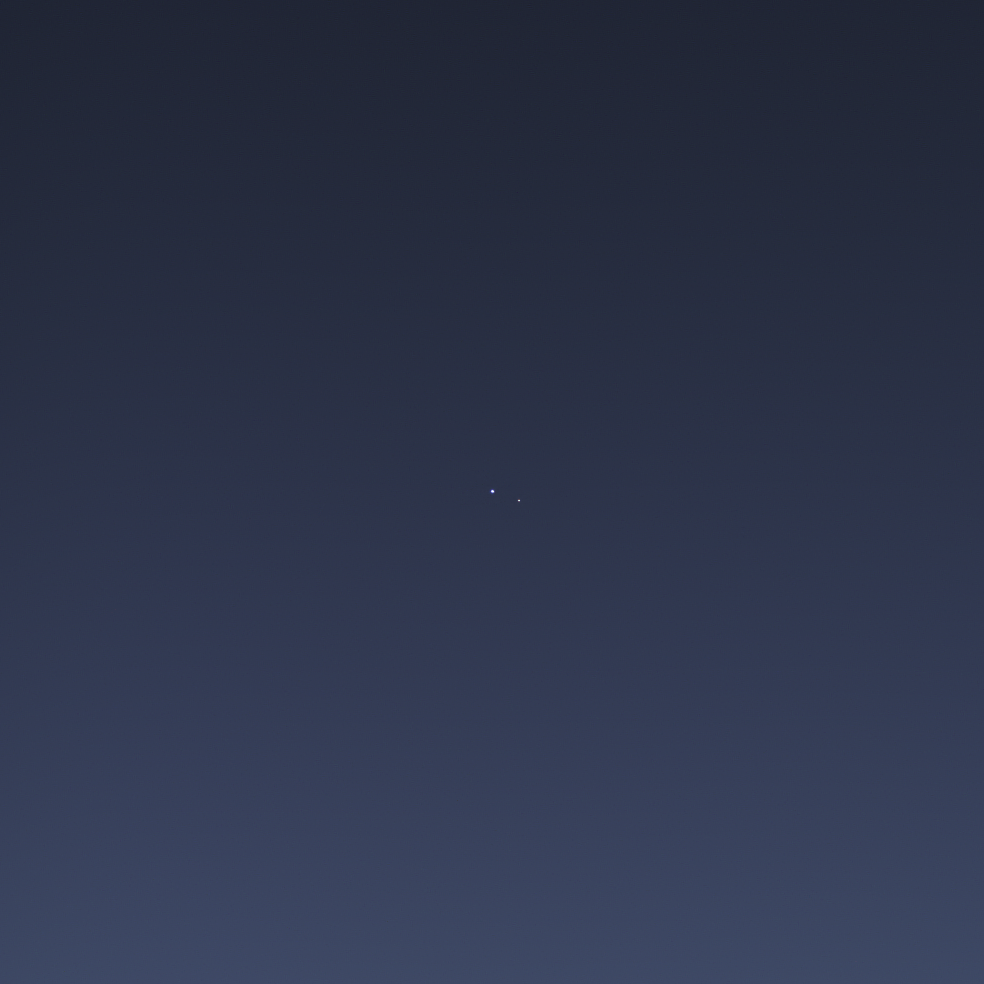

One Special Day in the Life of Planet Earth

The cameras on NASA’s Cassini spacecraft captured this rare look at Earth and its moon from Saturn orbit on July 19, 2013. Taken while performing a large wide-angle mosaic of the entire Saturn ring system, narrow-angle camera images were deliberately inserted into the sequence in order to image Earth and its moon. This is the second time that Cassini has imaged Earth from within Saturn’s shadow, and only the third time ever that our planet has been imaged from the outer solar system.

Earth is the blue point of light on the left; the moon is fainter, white, and on the right. Both are seen here through the faint, diffuse E ring of Saturn. Earth was brighter than the estimated brightness used to calculate the narrow-angle camera exposure times. Hence, information derived from the wide-angle camera images was used to process this color composite.

Both Earth and the moon have been increased in brightness for easy visibility; in addition, brightness of the moon has been increased relative to Earth, and the brightness of the E ring has been increased as well.

Images taken using red, green and blue spectral filters were combined to create this natural color view. (The accompanying wide angle frame can be found at PIA17171.) The images were obtained by the Cassini spacecraft cameras on July 19, 2013 at a distance of approximately 898.414 million miles (1.445858 billion kilometers) from Earth. Image scale on the Earth is 5,382 miles (8,662 kilometers) per pixel. The illuminated areas of neither Earth nor the moon are resolved here. Consequently, the size of each “dot” is the same size that a point of light of comparable brightness would have in the narrow angle camera.

A close-up view of Earth and moon, magnified by a factor of five is available at PIA17170.

The first image of Earth captured from the outer solar system was taken by NASA’s Voyager 1 in 1990 and famously titled “Pale Blue Dot” (PIA00452). Sixteen years later, in 2006, Cassini imaged the Earth in the stunning and unique mosaic of Saturn called “In Saturn’s Shadow-The Pale Blue Dot” (PIA08329). And, seven years further along, Cassini did it again in a coordinated event that became the first time that Earth’s inhabitants knew in advance that they were being imaged from nearly a billion miles (nearly 1.5 billion kilometers) away. It was the also the first time that Cassini’s highest-resolution camera was employed so that the Earth and its moon could be captured as two distinct targets.

The Cassini-Huygens mission is a cooperative project of NASA, the European Space Agency and the Italian Space Agency. The Jet Propulsion Laboratory, a division of the California Institute of Technology in Pasadena, manages the mission for NASA’s Science Mission Directorate, Washington, D.C. The Cassini orbiter and its two onboard cameras were designed, developed and assembled at JPL. The imaging operations center is based at the Space Science Institute in Boulder, Colo.

Credit: NASA/JPL-Caltech/Space Science Institute